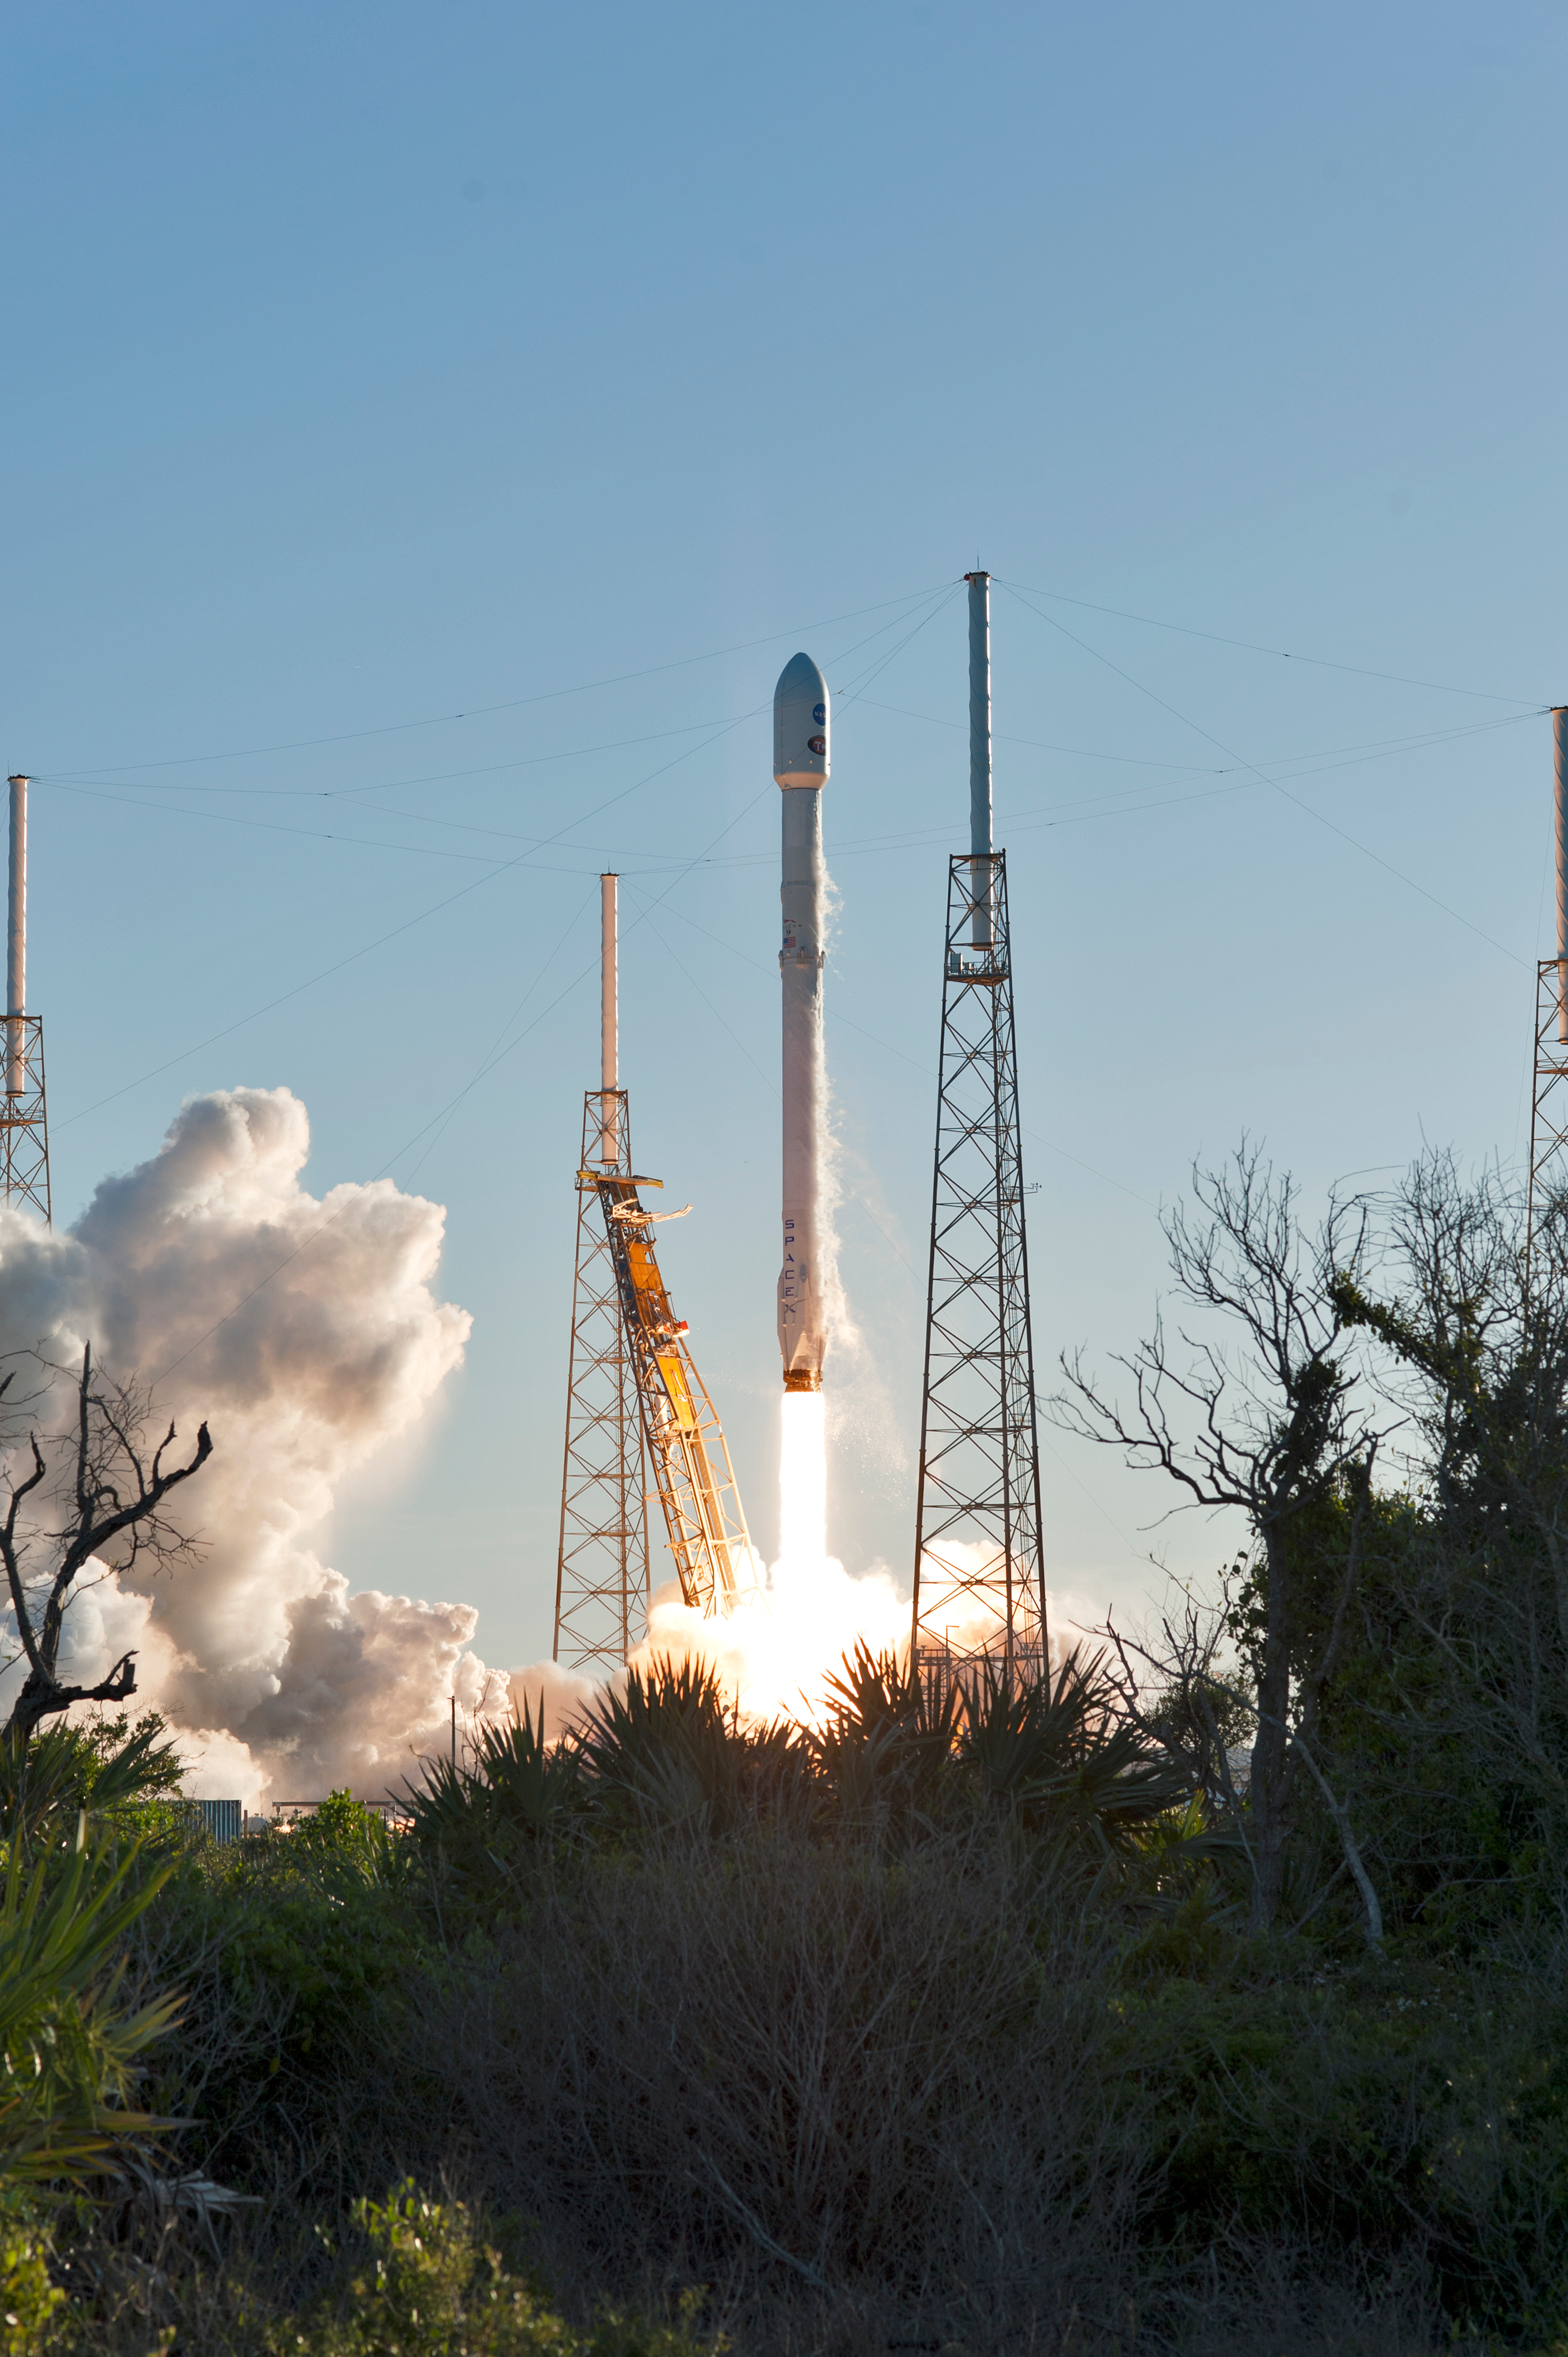

SpaceX TESS Liftoff

A SpaceX Falcon 9 rocket lifts off from Space Launch Complex 40 at Cape Canaveral Air Force Station in Florida, carrying NASA's Transiting Exoplanet Survey Satellite (TESS). Liftoff was at 6:51 p.m. EDT. TESS will search for planets outside of our solar system. The mission will find exoplanets that periodically block part of the light from their host stars, events called transits. The satellite will survey the nearest and brightest stars for two years to search for transiting exoplanets.

Credit: NASA/Tony Gray